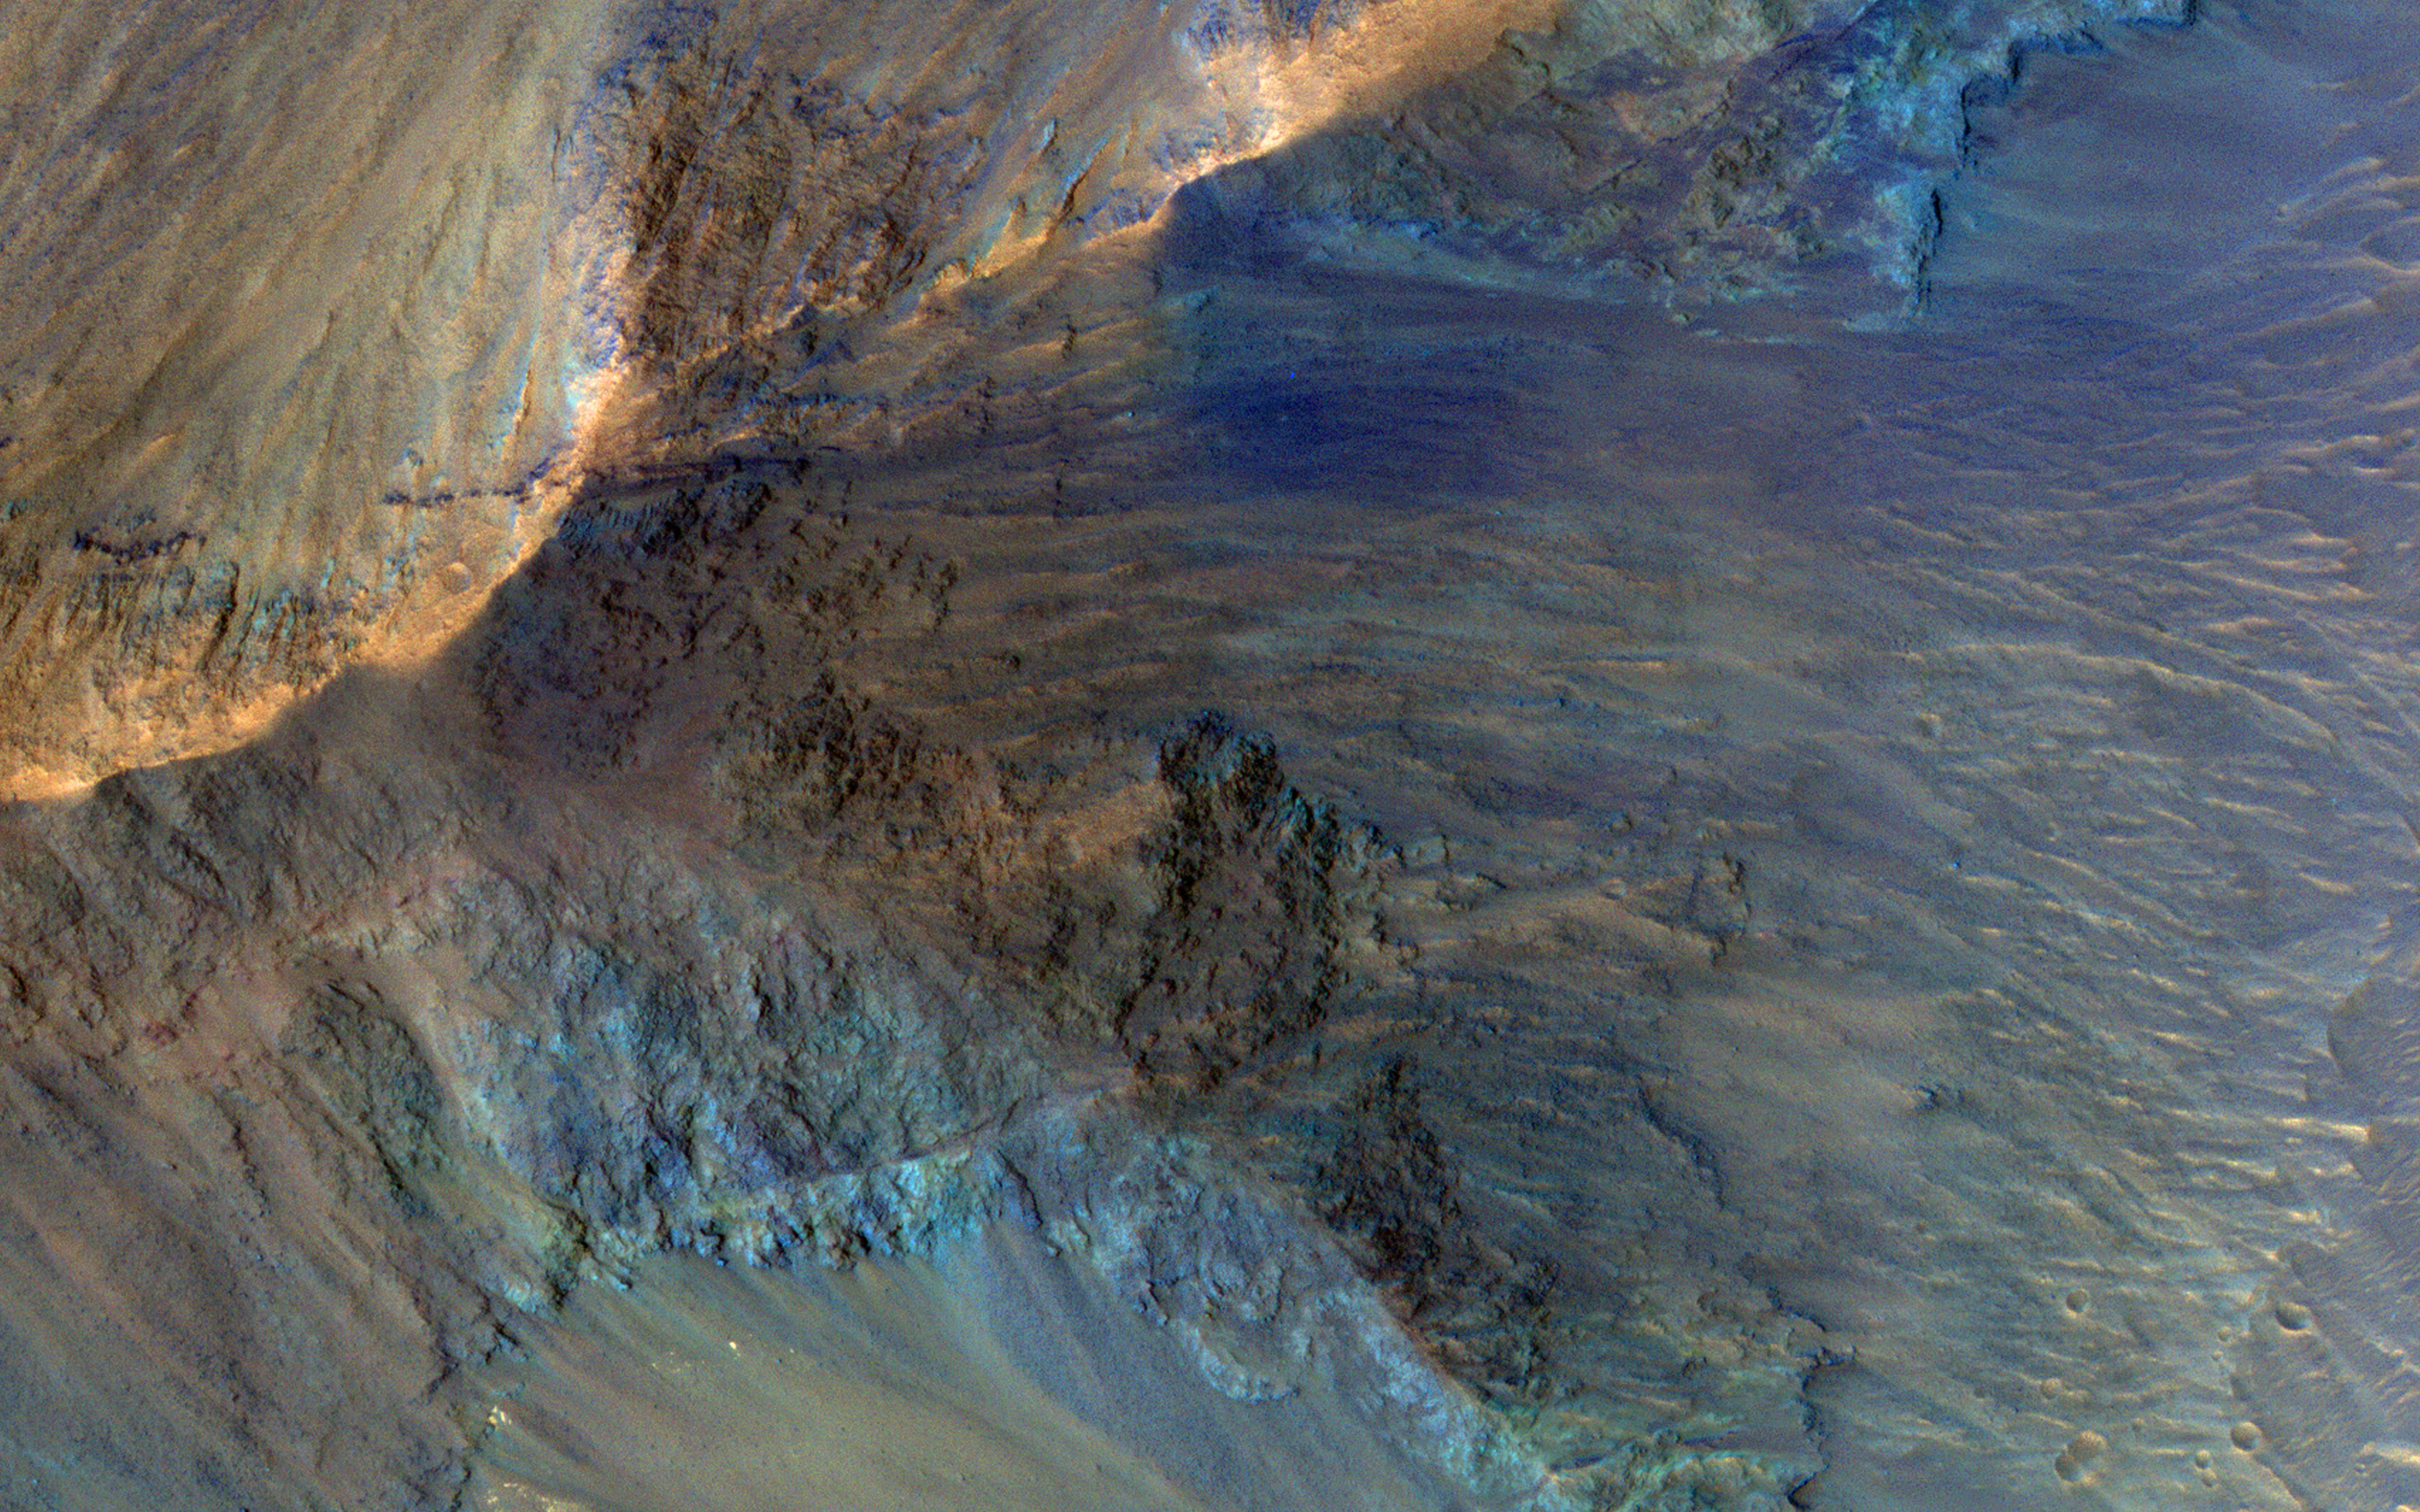

The Hills in Juventae Chasma

This image captures some of the geologic diversity of Mars. There are hills of ancient terrains on the floor of Juventae Chasma, surrounded by younger sediments, including dark sand sheets and dunes that are likely active today.

The hills are heavily eroded by landslides, forming gullies in some places. Diverse colors represent unaltered volcanic minerals (blue and green) and altered minerals (brighter and reddish colors).

The map is projected here at a scale of 50 centimeters (19.7 inches) per pixel. (The original image scale is 53.7 centimeters [21.1 inches] per pixel [with 2 x 2 binning]; objects on the order of 161 centimeters [63.4 inches] across are resolved.) North is up.

The University of Arizona, in Tucson, operates HiRISE, which was built by Ball Aerospace & Technologies Corp., in Boulder, Colorado. NASA’s Jet Propulsion Laboratory, a division of Caltech in Pasadena, California, manages the Mars Reconnaissance Orbiter Project for NASA’s Science Mission Directorate, Washington.

Credit: NASA/JPL-Caltech/University of Arizona